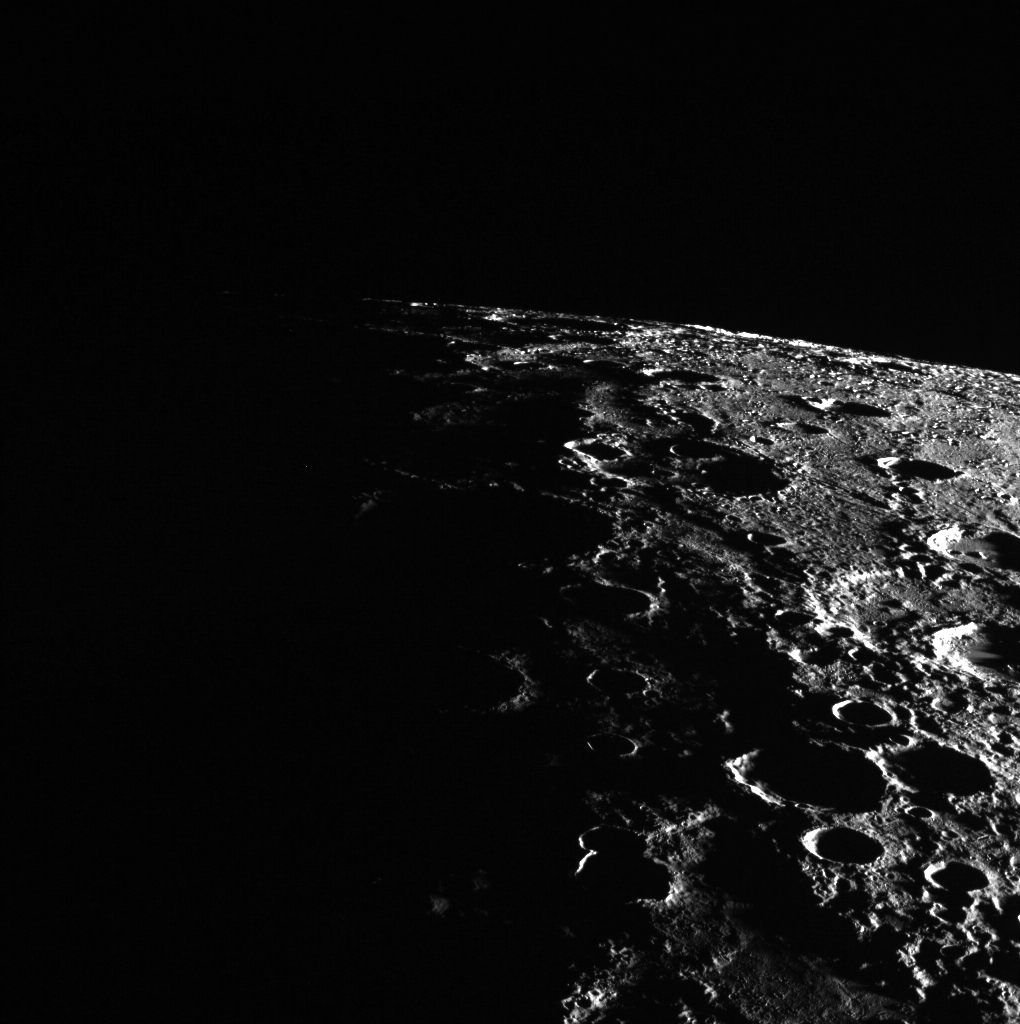

On the Edge of Mercury

In this image, Mercury's horizon cuts a striking edge against the stark blackness of space. On the right, sunlight harshly brings the landscape into relief while on the left, the surface is shrouded in the darkness of night. This image was acquired as part of MDIS's limb imaging campaign. Once per week, MDIS captures images of Mercury's limb, with an emphasis on imaging the southern hemisphere limb. These limb images provide information about Mercury's shape and complement measurements of topography made by the Mercury Laser Altimeter (MLA) of Mercury's northern hemisphere. The MESSENGER spacecraft is the first ever to orbit the planet Mercury, and the spacecraft's seven scientific instruments and radio science investigation are unraveling the history and evolution of the Solar System's innermost planet. In the mission's more than three years of orbital operations, MESSENGER has acquired over 250,000 images and extensive other data sets. MESSENGER is capable of continuing orbital operations until early 2015.

Credit: NASA/Johns Hopkins University Applied Physics Laboratory/Carnegie Institution of Washington